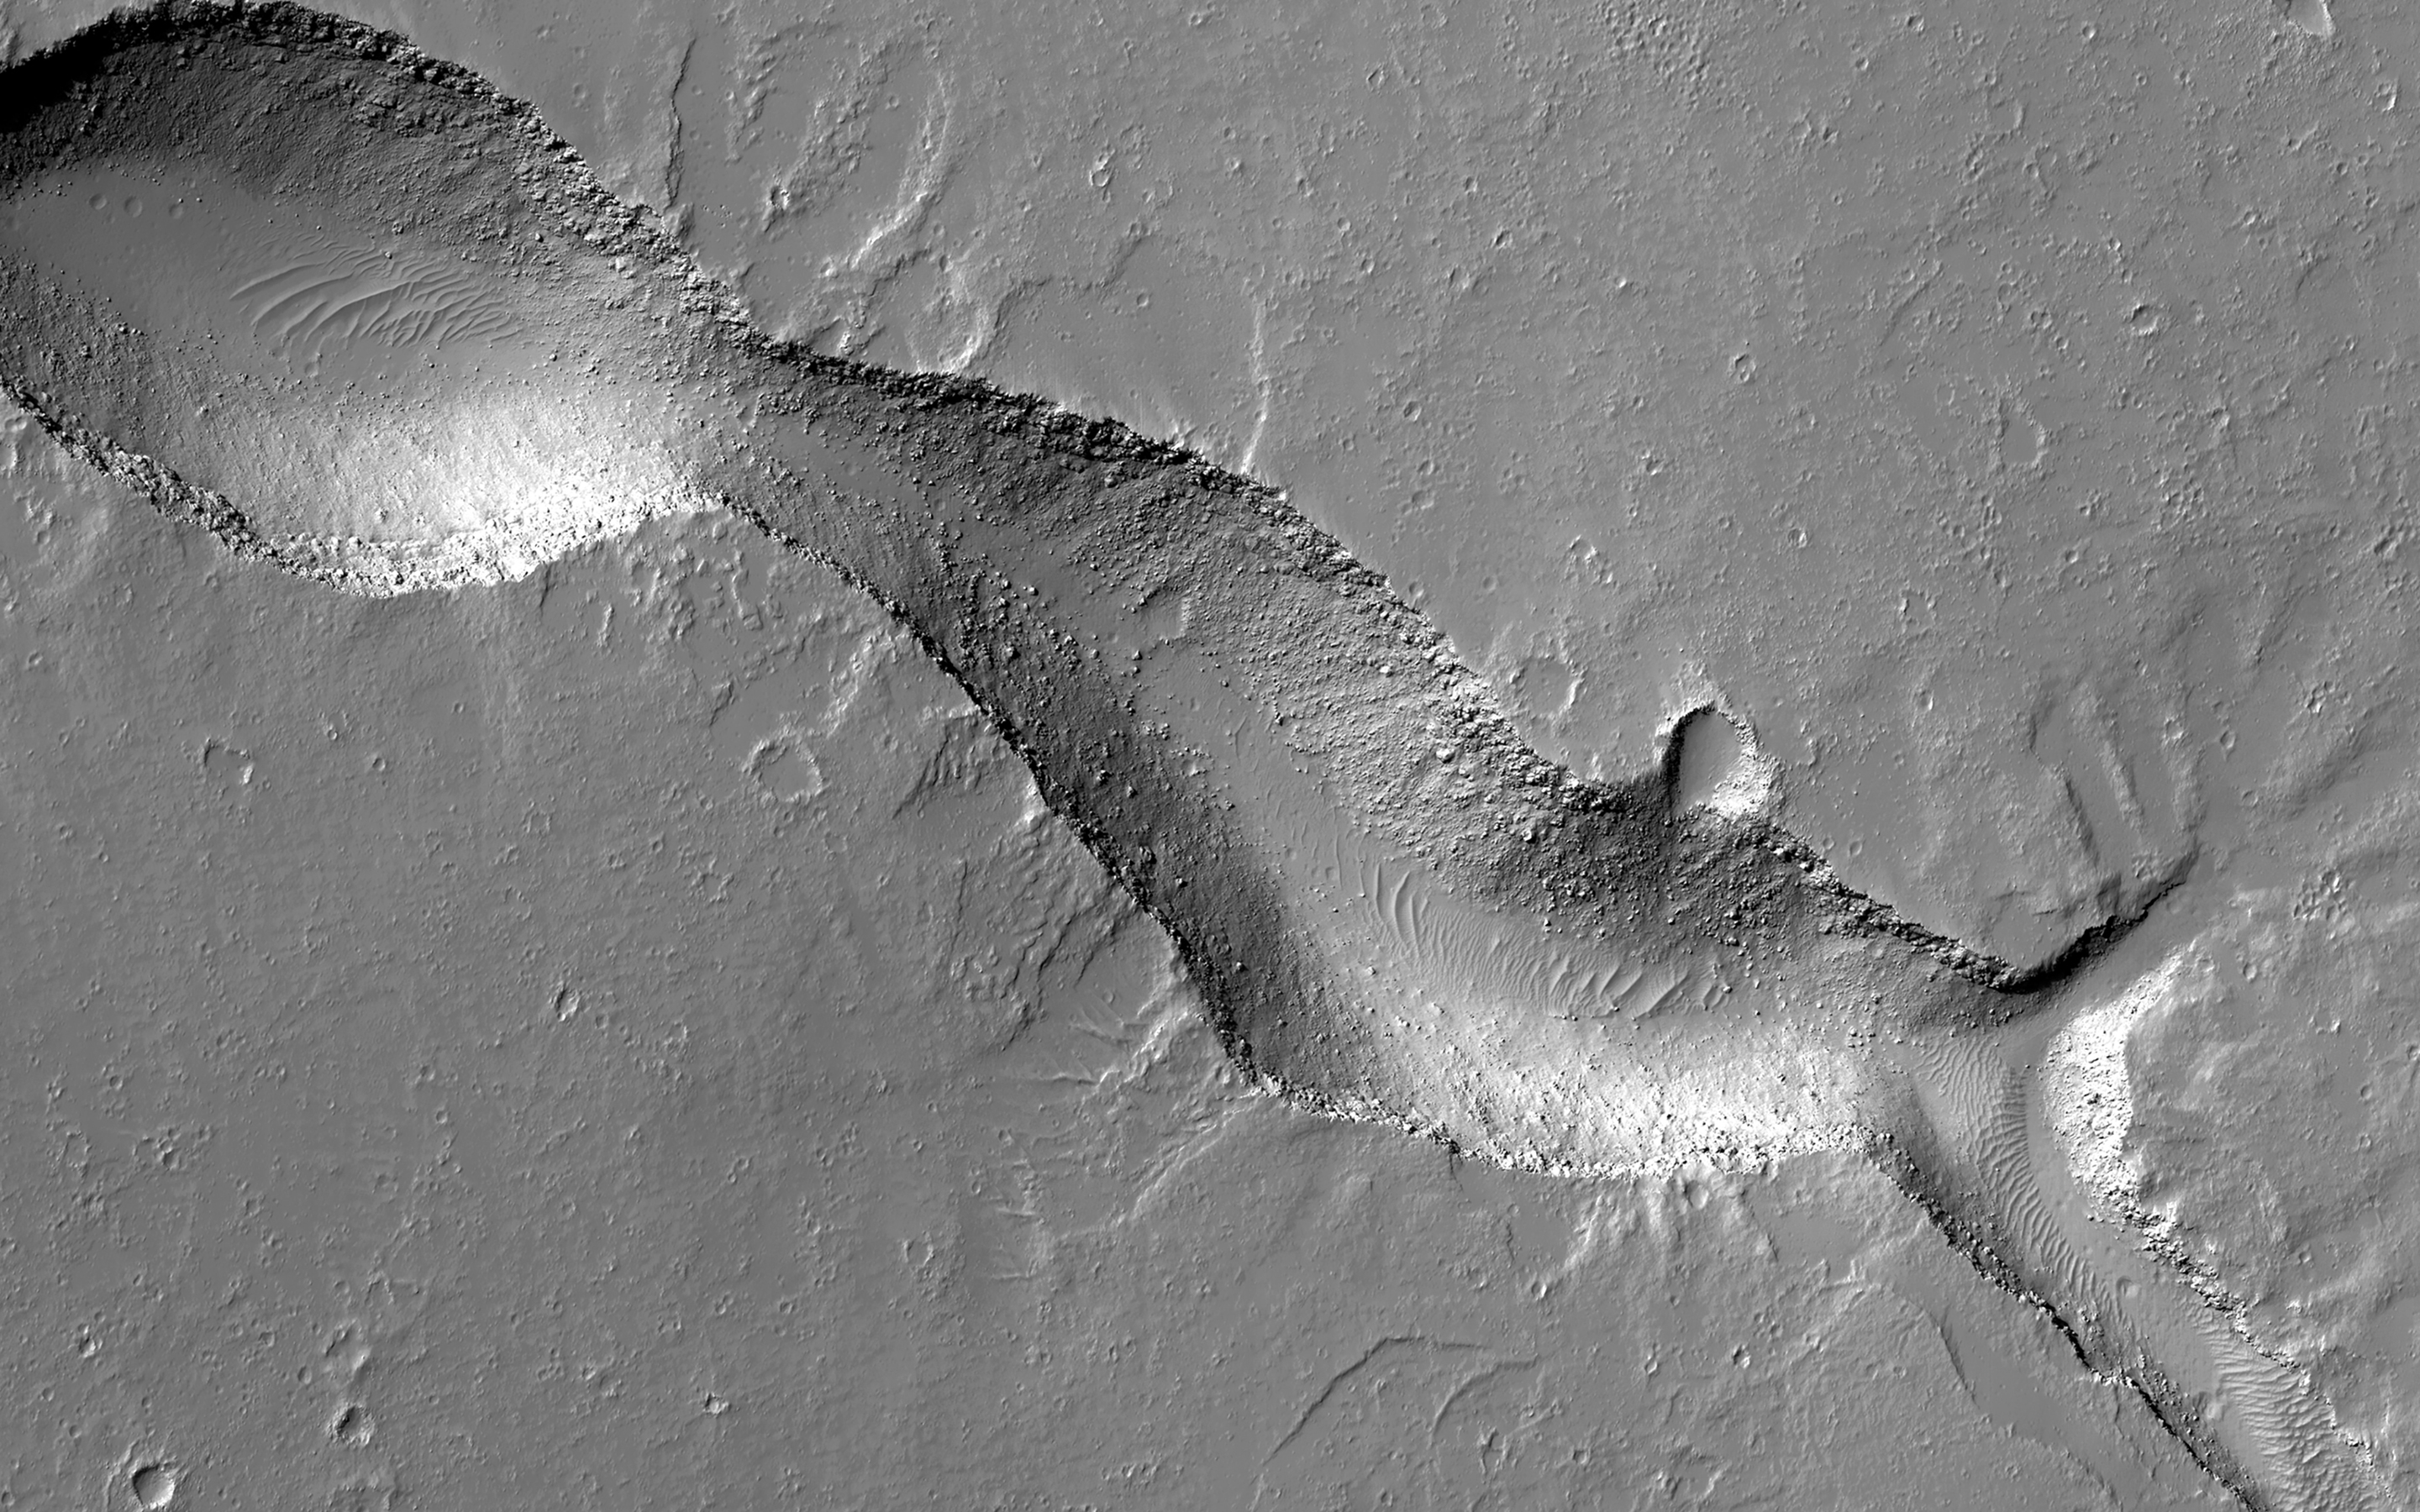

A Gecko-Shaped Fissure Vent in Gordii Fossae

Gordii Fossae is a volcanic region near Olympus Mons, the planet’s largest volcano.

The smooth volcanic surfaces in the Gordii Fossae region are sometimes interrupted by long, narrow troughs, or fissures. These fissures form when underground faults, possibly involving magma movement, reach the near-surface, allowing material to collapse into pits or an elongated trough. This fissure appears to have erupted material that flowed onto the surface.

If you use your imagination, this trough resembles a gecko with its long tail and web-shaped feet!

The map is projected here at a scale of 25 centimeters (9.8 inches) per pixel. (The original image scale is 29.5 centimeters [11.6 inches] per pixel [with 1 x 1 binning]; objects on the order of 88 centimeters [34.6 inches] across are resolved.) North is up.

This is a stereo pair with ESP_070333_1970.

The University of Arizona, in Tucson, operates HiRISE, which was built by Ball Aerospace & Technologies Corp., in Boulder, Colorado. NASA’s Jet Propulsion Laboratory, a division of Caltech in Pasadena, California, manages the Mars Reconnaissance Orbiter Project for NASA’s Science Mission Directorate, Washington.

Credit: NASA/JPL-Caltech/University of Arizona